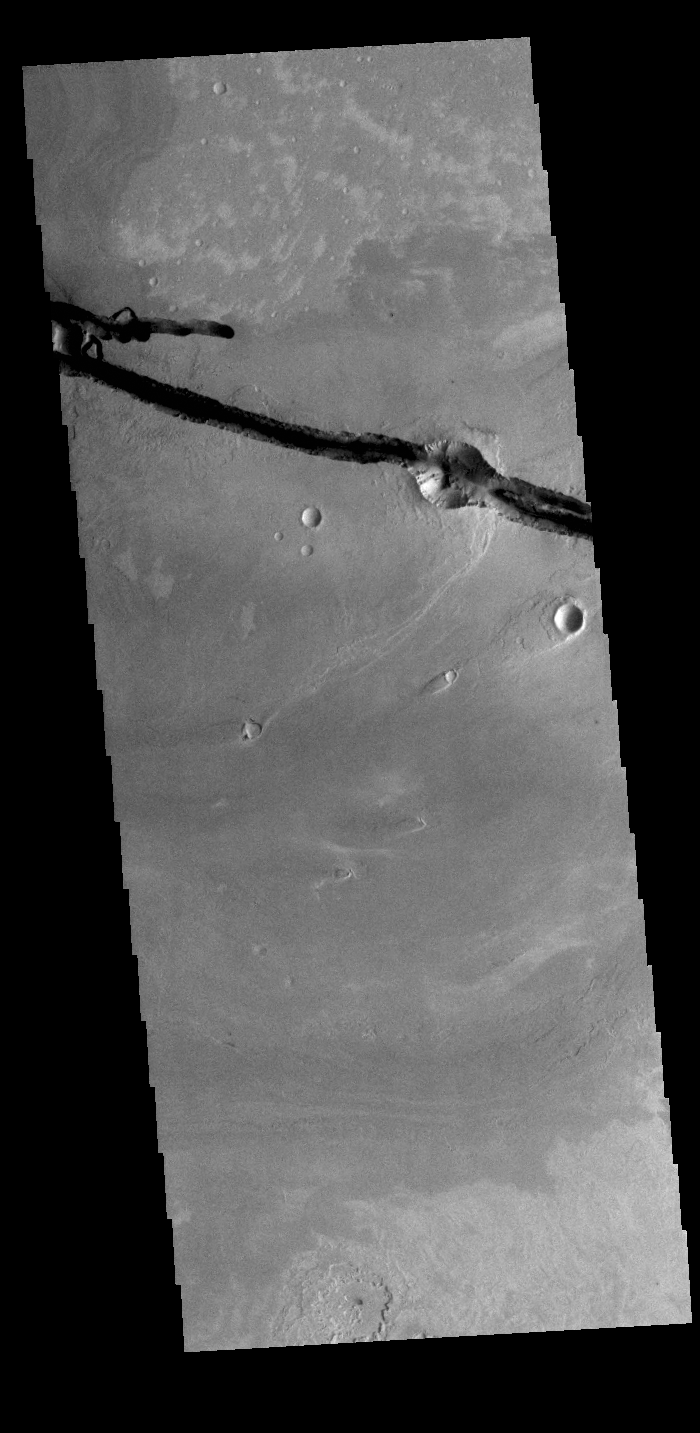

Cerberus Fossae

Today’s VIS image shows a section of Cerberus Fossae. Located southeast of the Elysium Planitia volcanic complex, the linear graben near the top of the image was created by tectonic forces related to the volcanic activity. The graben are sources of both channels and significant volcanic flows. Cerberus Fossae cuts across features such as hills, indicating the relative youth of the tectonic activity. Graben form where extensional tectonic forces allows blocks of material to subside between paired faults.

Credit: NASA/JPL-Caltech/ASU